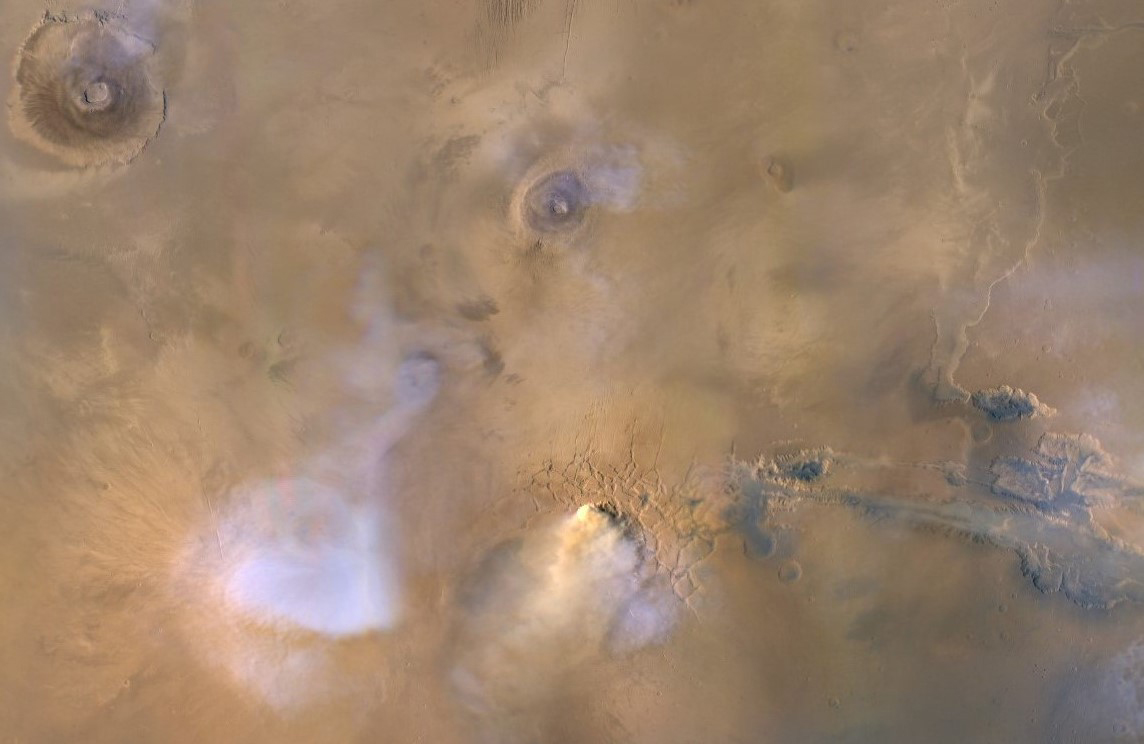

A Mars Dust Tower Stands Out

The yellow-white cloud in the bottom-center of this image is a Mars “dust tower” — a concentrated cloud of dust that can be lofted dozens of miles above the surface. The blue-white plumes are water vapor clouds. Olympus Mons, the tallest volcano in the solar system, is visible in the upper left corner, while Valles Marineris can be seen in the lower right.

Heat-sensitive instruments like the Mars Climate Sounder, carried aboard NASA’s Mars Reconnaissance Orbiter (MRO), can map the formation of these dust towers, which form almost continuously during global dust storms.

Taken on Nov. 30, 2010, the image was produced by MRO’s Mars Color Imager (MARCI), which was built and is operated by Malin Space Science Systems in San Diego.

NASA’s Jet Propulsion Laboratory, a division of Caltech in Pasadena, California, manages the Mars Reconnaissance Orbiter for NASA’s Science Mission Directorate, Washington. Lockheed Martin Space Systems, Denver, built the spacecraft.

Credit: NASA/JPL-Caltech/MSSS